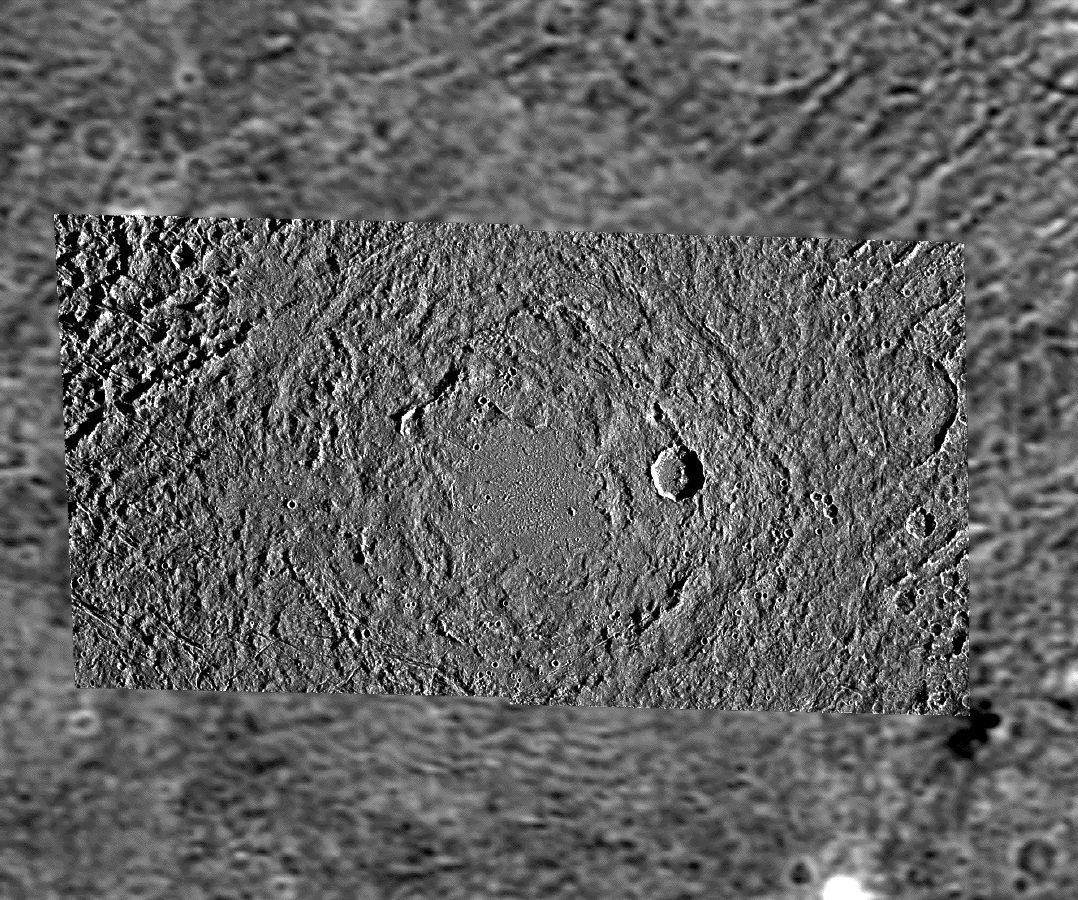

Buto Facula – A Palimpsest on Ganymede

This image shows a mosaic of Buto Facula, a so-called “palimpsest” situated in Marius Regio on Jupiter’s largest satellite Ganymede. Palimpsests are bright, nearly circular patches that are believed to be remnant impact features. They preferentially, but not exclusively, occur in Ganymede’s more densely cratered, older, dark terrain units and may also be found on Ganymede’s outer neighbor Callisto.

The higher resolution digital image data in the center were obtained by the Solid State Imaging (SSI) camera system onboard the NASA spacecraft Galileo in May 1997 during Galileo’s 8th orbit around Jupiter from a distance of about 18,600 km (11,560 miles). The pixel resolution is 180 m/pixel – the smallest features that are still discernible are about 360 m across. The sun illuminates the scene from the right at low angle, so morphological features are accentuated by long shadows. North is pointing towards the top of the mosaic. The lower resolution context in the background is given by Voyager images from 1979 when that spacecraft passed through the Jovian system at far greater distance from Ganymede than Galileo. The image center is about 12 degrees north of Ganymede’s equator at a longitude of 24 degrees East.

From the center of Buto Facula outward, several morphological zones can be distinguished. The center of the palimpsest, about 40 to 50 km (25 to 31 miles) in diameter, is dominated by a relatively smooth (at SSI resolution) area that shows isolated small hills near the limit of resolution. The outline of the smooth area is roughly elliptical and in some parts petal-shaped. Also, inward-facing scarps occur along some parts of the outer boundary of the inner zone. The next outer zone is characterized by a much rougher surface and two to three almost circular ridges that don’t form closed circles but rather concentric ring arcs instead. These ridges are about 40 km apart. The outermost zone is somewhat less rough than the ridge-arc zone and shows vestiges of underlying topographic features such as dark-terrain furrows and, as seen in the northeastern part of the mosaic, covers about half of an older crater. The outward boundary of Buto Facula, about 290 km (180 miles) across, is defined by a clear albedo difference on lower-resolution Voyager images taken at higher sun illumination angle, whereas on low-sun SSI frames, chains of presumably secondary craters appear just outside of the boundary zone. This is good evidence for Buto Facula being an impact structure.

A younger, fresh impact crater, about 20 km (12.5 miles) in diameter, cuts one of the ridges. Several clusters of secondaries within Buto Facula may be associated with this crater. A narrow, linear, NE-SW oriented scar about 40 km long very likely represents a crater chain whose individual craters are not well distinguishable at this resolution. Similar features may be observed elsewhere on Ganymede.

Currently, there are two models that describe the origin of palimpsests. In one model, the morphology of these features was almost completely erased by viscous surface relaxation that took place over several 100 million years. According to another model, the palimpsest morphology formed almost immediately subsequent to the impact of a high-velocity projectile that punched through the crust into a liquid or plastic layer, excavating highly mobilized material that was emplaced as a slush or slurry across the surface.

Densities of craters superimposed on surface features such as palimpsests are used to compare older and younger surface units. Absolute ages derived from crater densities, however, are model-dependent. In one crater chronology model, based on impacts dominated by asteroids, palimpsests may be rather old features, pointing back in time to a period of more intense bombardment than today, and may have ages on the order of 3.8 to 4 billion years. In a different model, based on impacts preferentially by comets with a more or less constant impact rate, palimpsests can be as “young” as only a few hundred million years.

The Jet Propulsion Laboratory, Pasadena, CA manages the Galileo mission for NASA’s Office of Space Science, Washington, DC.

Credit: NASA/JPL/DLR